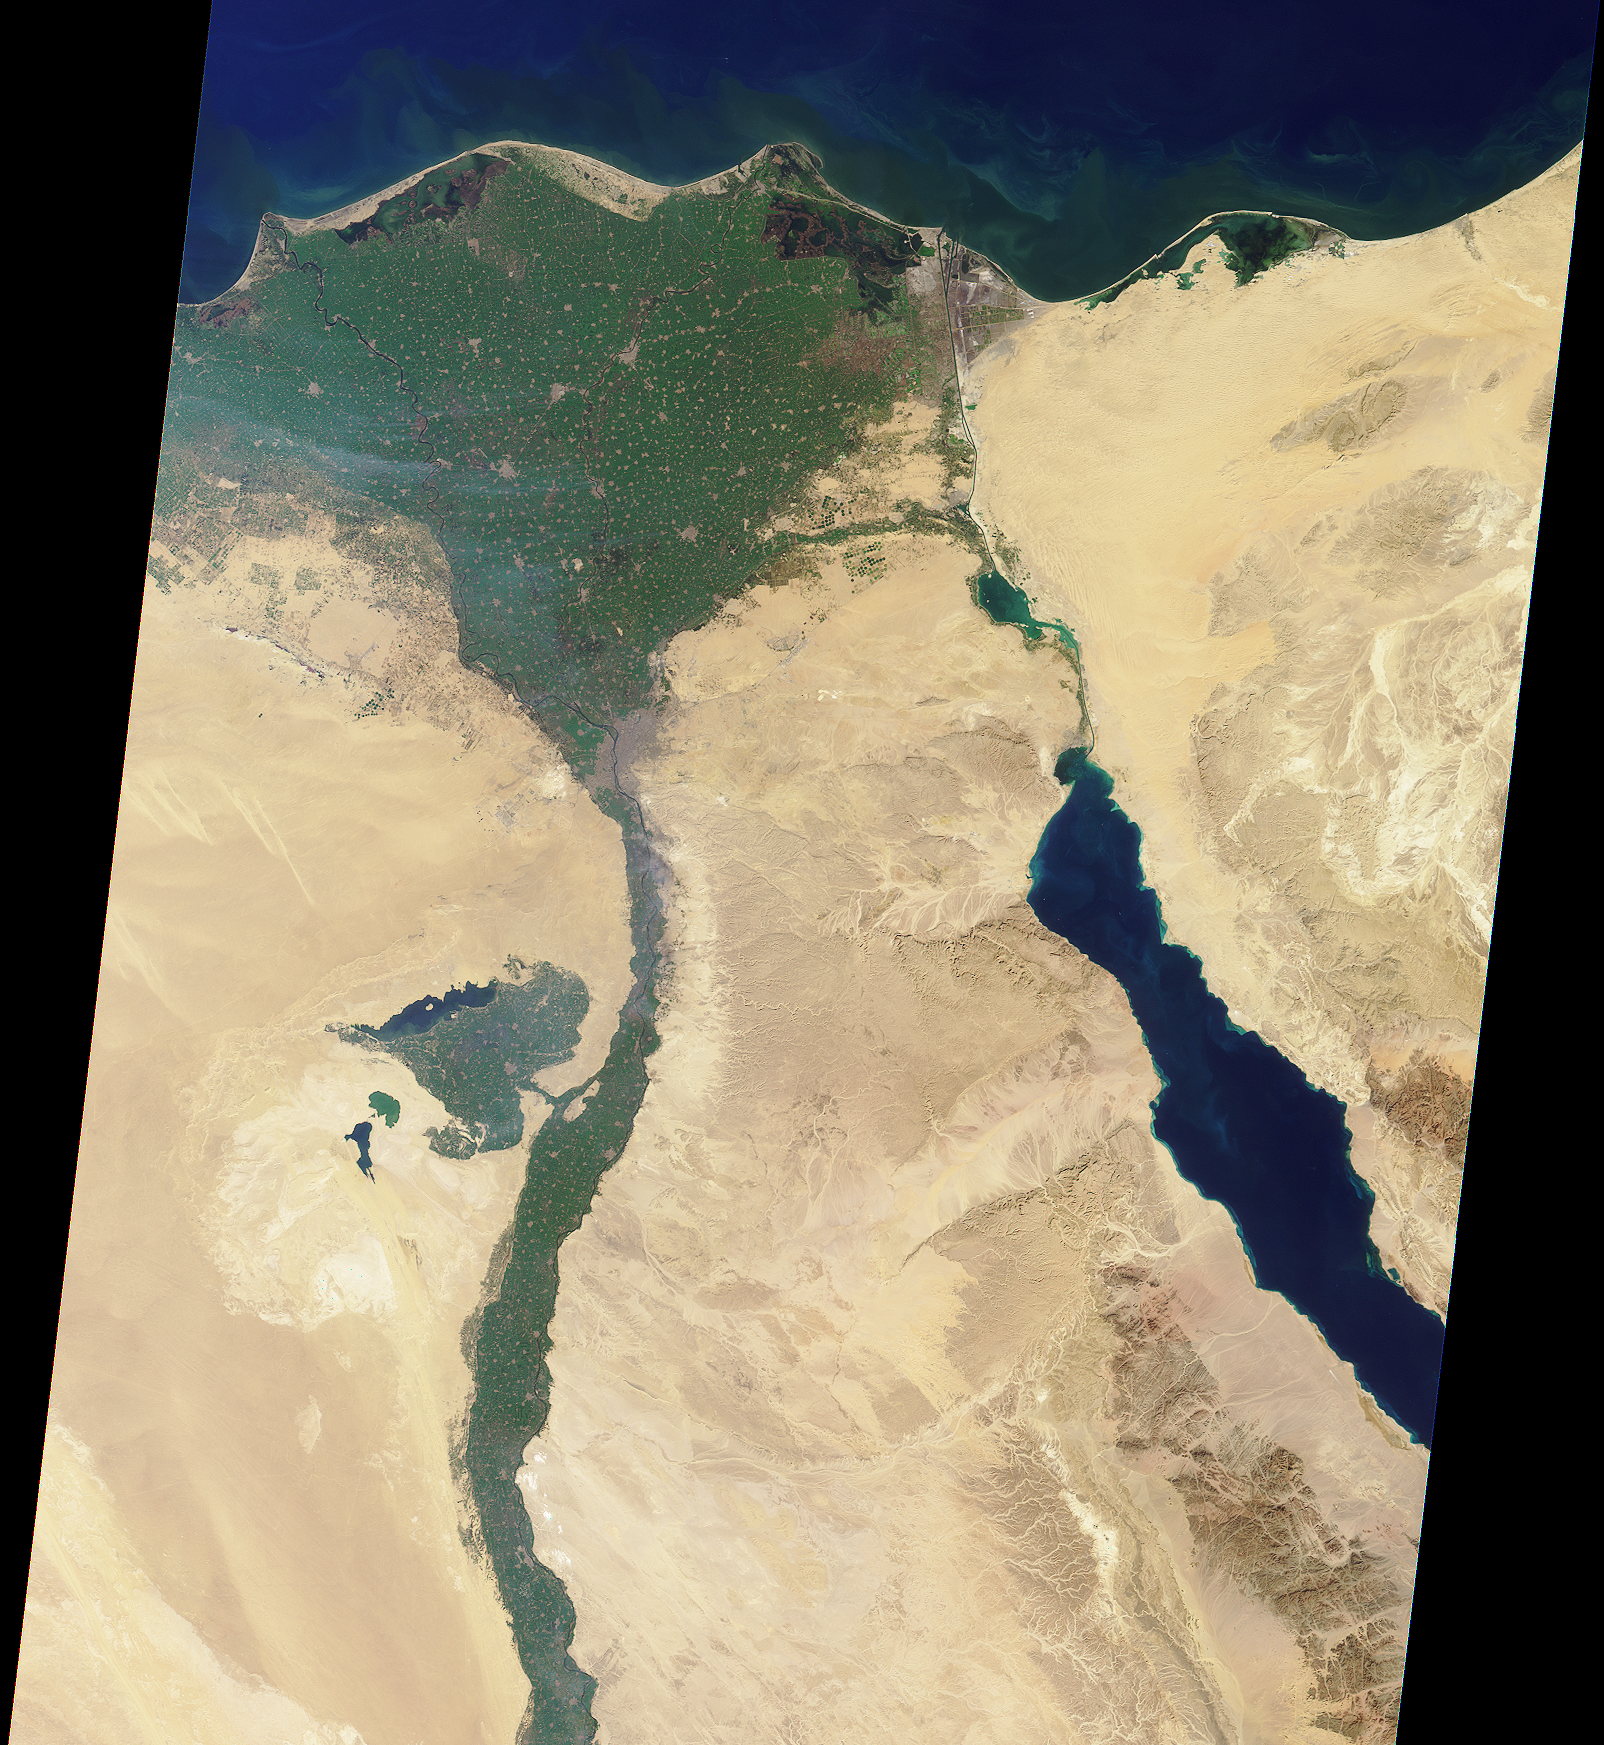

The Nile

This image of the northern portion of the Nile River was captured by MISR’s nadir camera on January 30, 2001 (Terra orbit 5956). The Nile is the longest river in the world, extending for about 6700 kilometers from its headwaters in the highlands of eastern Africa.

At the apex of the fertile Nile River Delta is the Egyptian capital city of Cairo. To the west are the Great Pyramids of Giza. North of here the Nile branches into two distributaries, the Rosetta to the west and the Damietta to the east.

Also visible in this image is the Suez Canal, a shipping waterway connecting Port Said on the Mediterranean Sea with the Gulf of Suez. The Gulf is an arm of the Red Sea, and is located on the righthand side of the picture.

MISR was built and is managed by NASA’s Jet Propulsion Laboratory, Pasadena, CA, for NASA’s Office of Earth Science, Washington, DC. The Terra satellite is managed by NASA’s Goddard Space Flight Center, Greenbelt, MD. JPL is a division of the California Institute of Technology.

Credit: NASA/GSFC/JPL, MISR Team